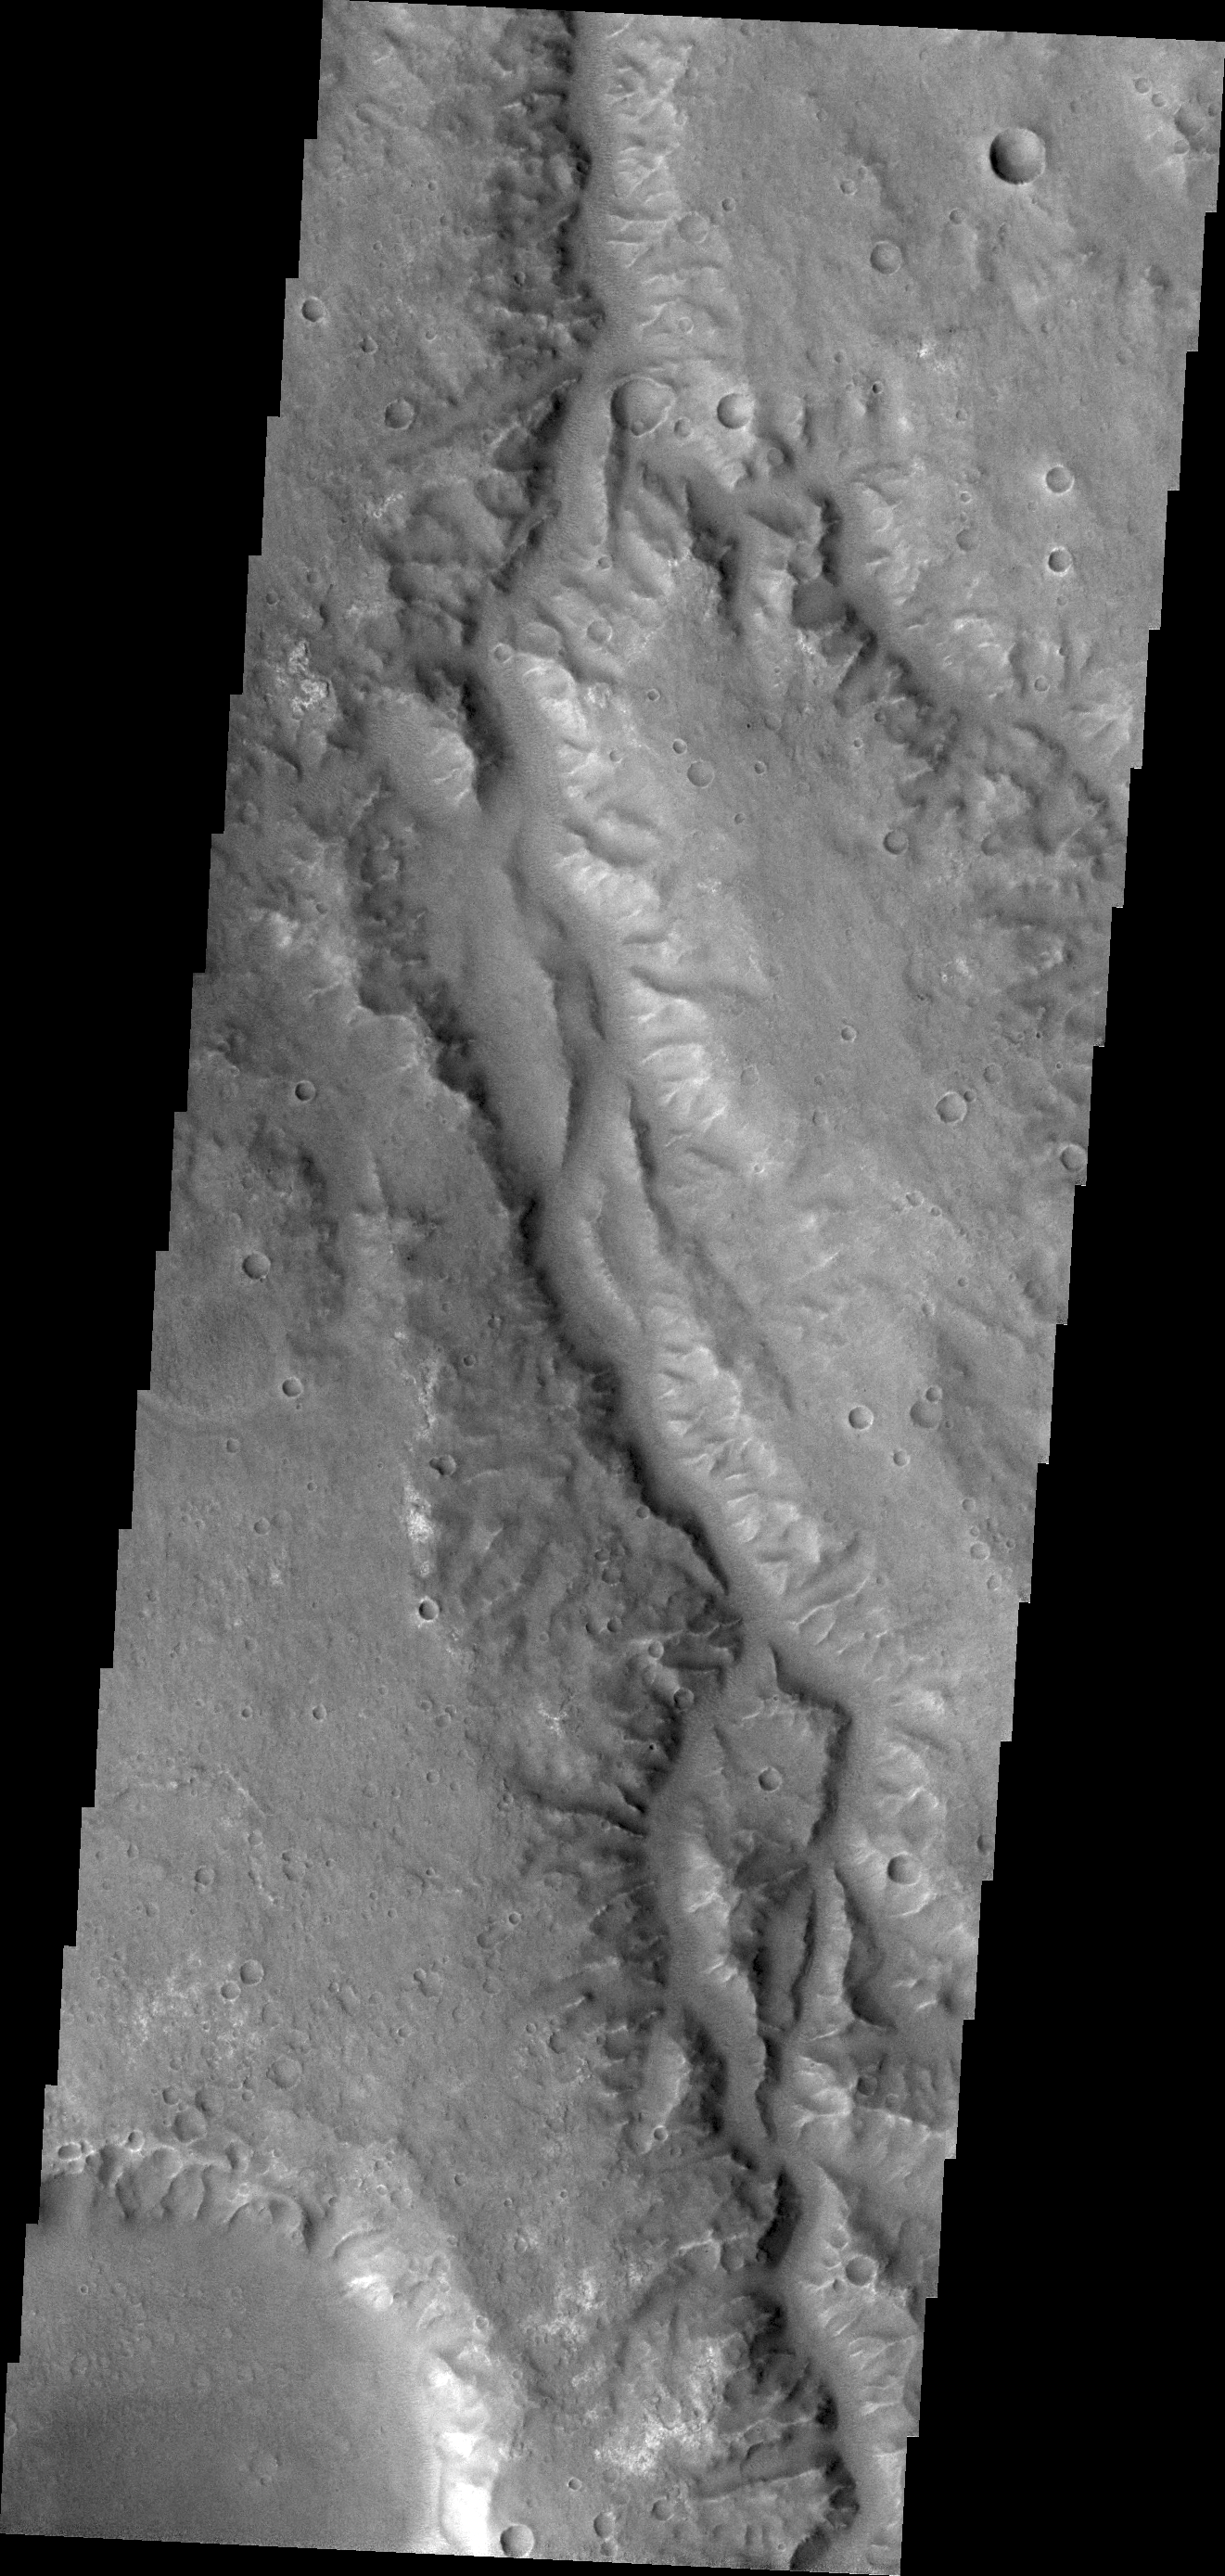

Channel in Margaritifer Terra

Today’s VIS image is of an unnamed channel in Margaritifer Terra.

Credit: NASA/JPL/ASU